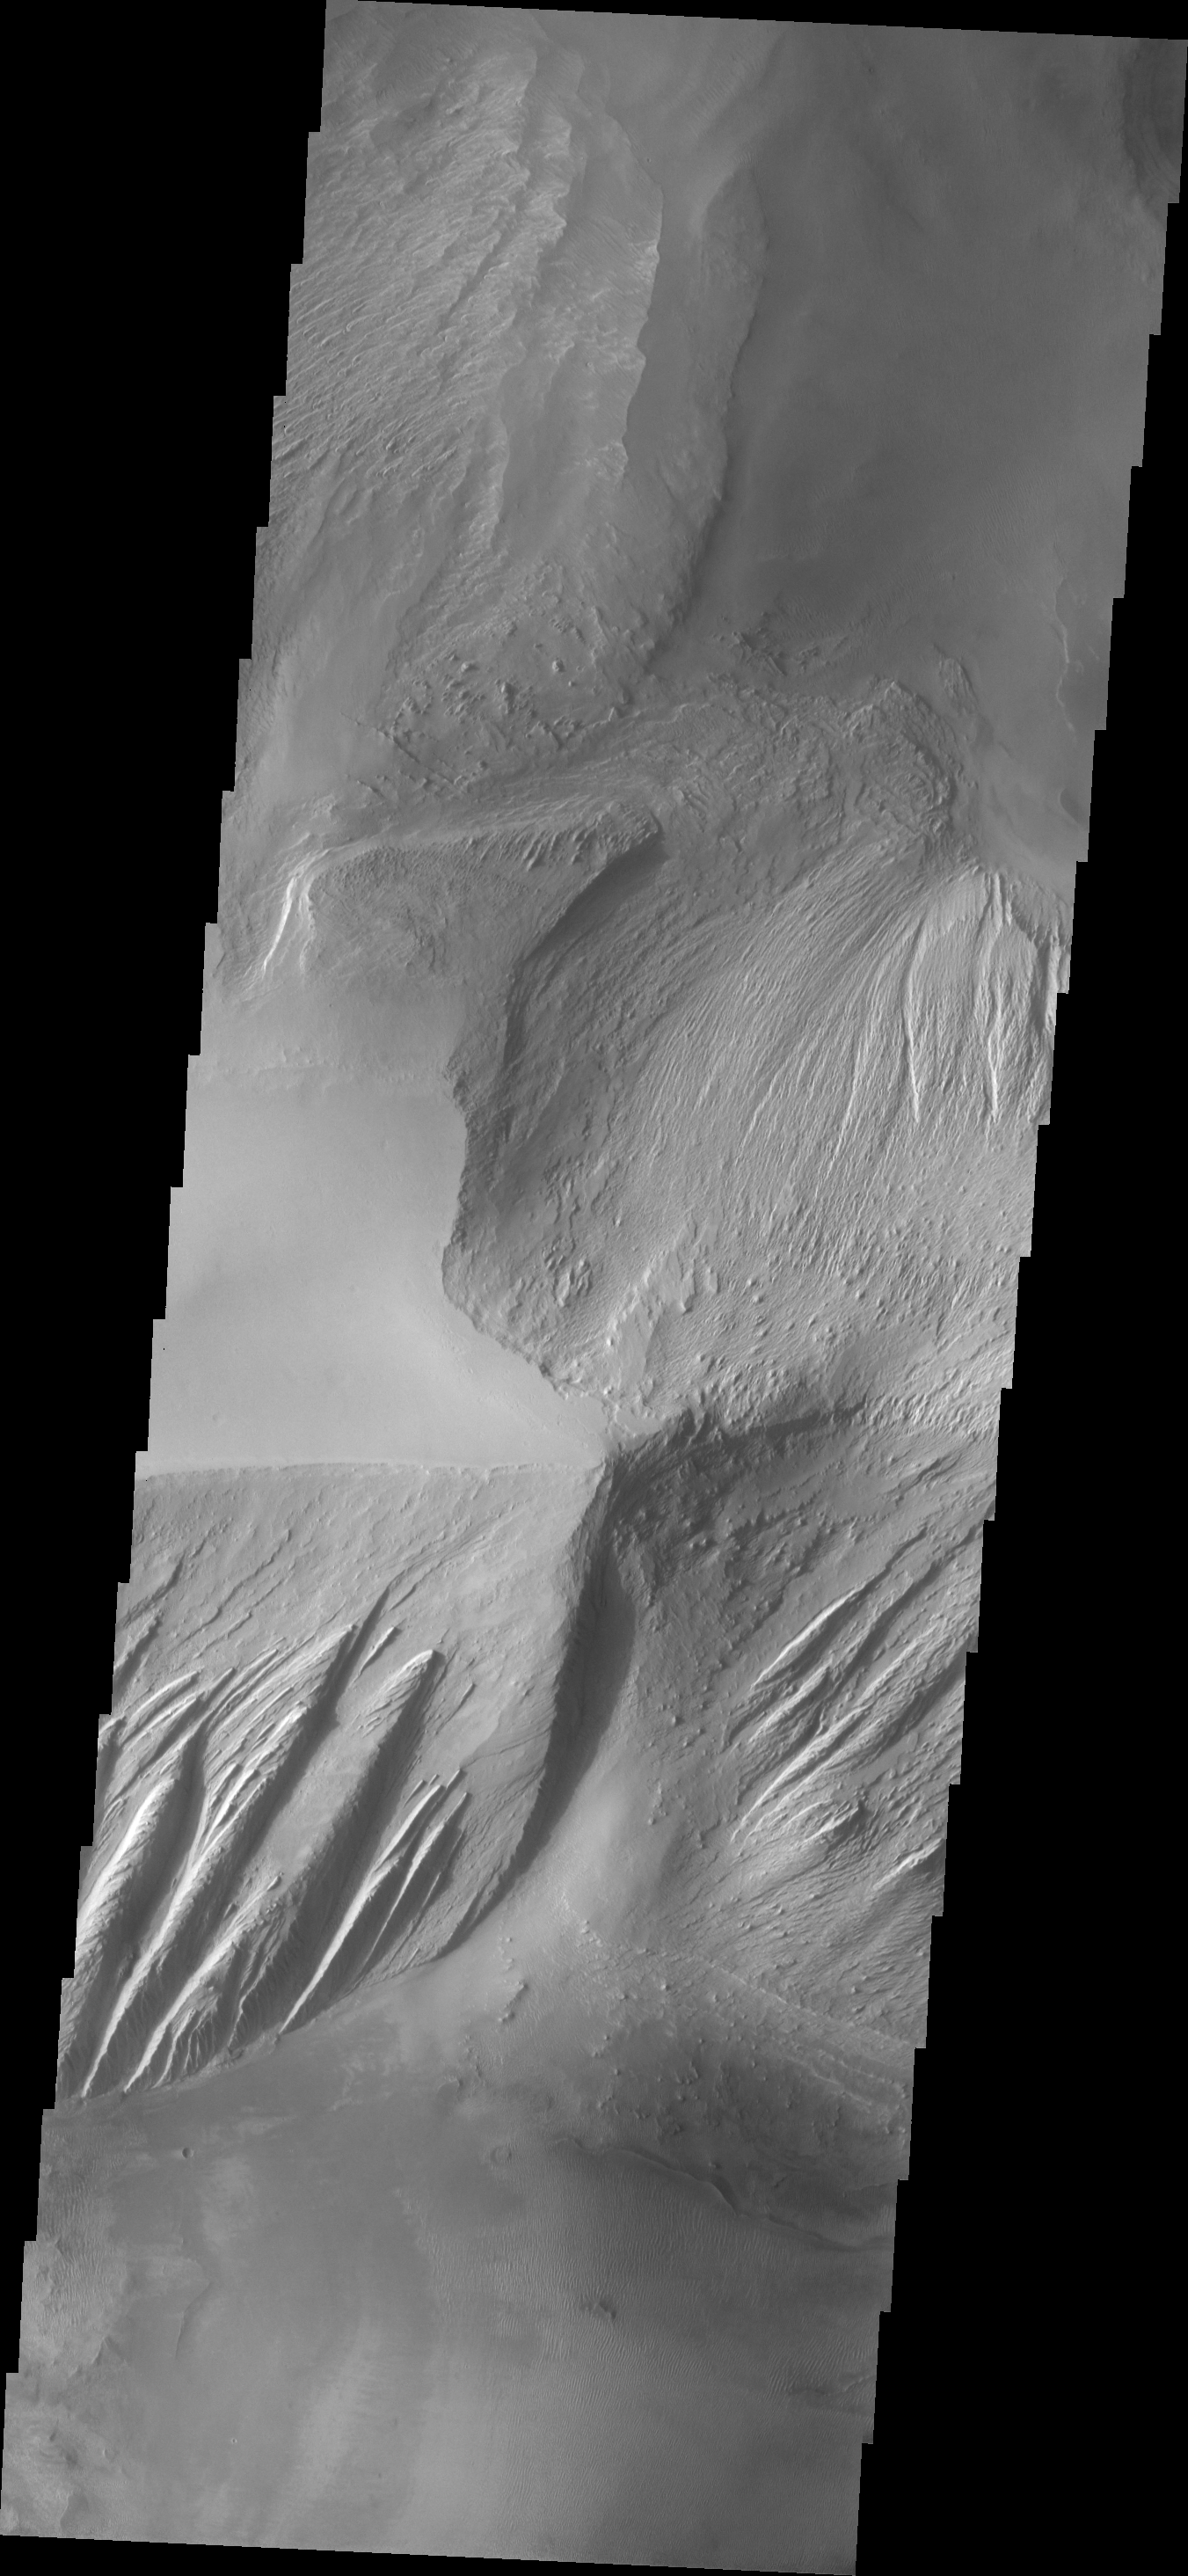

Candor Chasma

This VIS image shows part of the ridge located in Candor Chasma. Both wind and fluids appear to been agents of erosion in shaping the steep faces of the ridge.

Image information: VIS instrument. Latitude -6.5N, Longitude 289.0E. 18 meter/pixel resolution.

Please see the THEMIS Data Citation Note for details on crediting THEMIS images.

Note: this THEMIS visual image has not been radiometrically nor geometrically calibrated for this preliminary release. An empirical correction has been performed to remove instrumental effects. A linear shift has been applied in the cross-track and down-track direction to approximate spacecraft and planetary motion. Fully calibrated and geometrically projected images will be released through the Planetary Data System in accordance with Project policies at a later time.

NASA’s Jet Propulsion Laboratory manages the 2001 Mars Odyssey mission for NASA’s Office of Space Science, Washington, D.C. The Thermal Emission Imaging System (THEMIS) was developed by Arizona State University, Tempe, in collaboration with Raytheon Santa Barbara Remote Sensing. The THEMIS investigation is led by Dr. Philip Christensen at Arizona State University. Lockheed Martin Astronautics, Denver, is the prime contractor for the Odyssey project, and developed and built the orbiter. Mission operations are conducted jointly from Lockheed Martin and from JPL, a division of the California Institute of Technology in Pasadena.

Credit: NASA/JPL/ASU